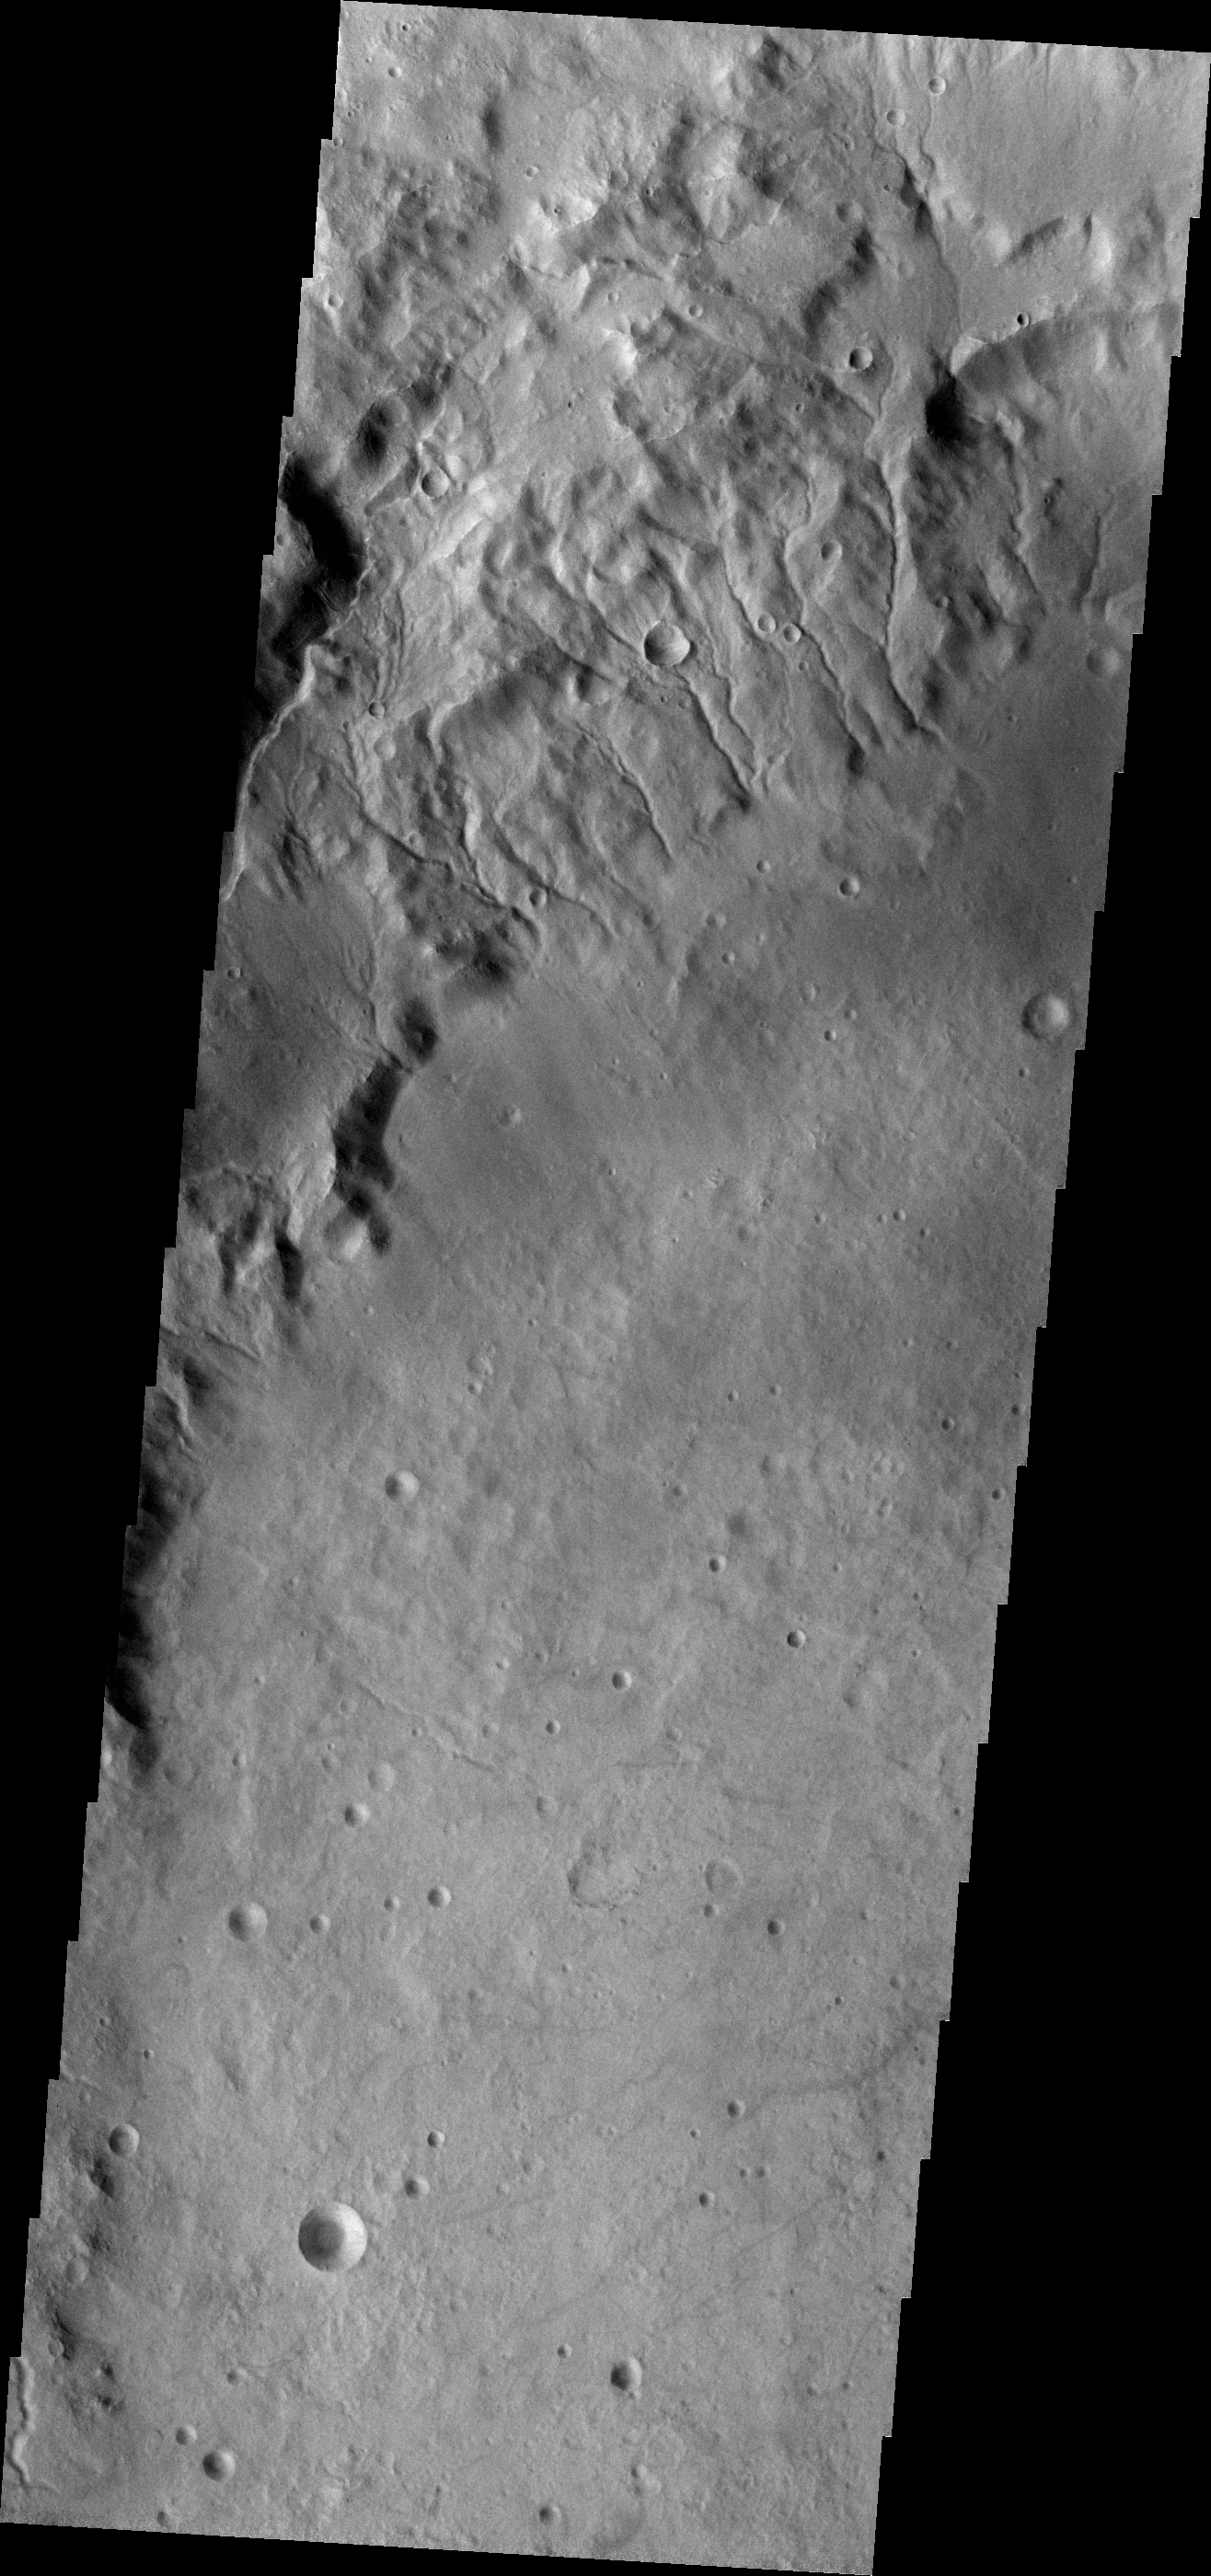

Martz Crater

Many small channels dissect the rim of Martz Crater.

Credit: NASA/JPL-Caltech/ASU